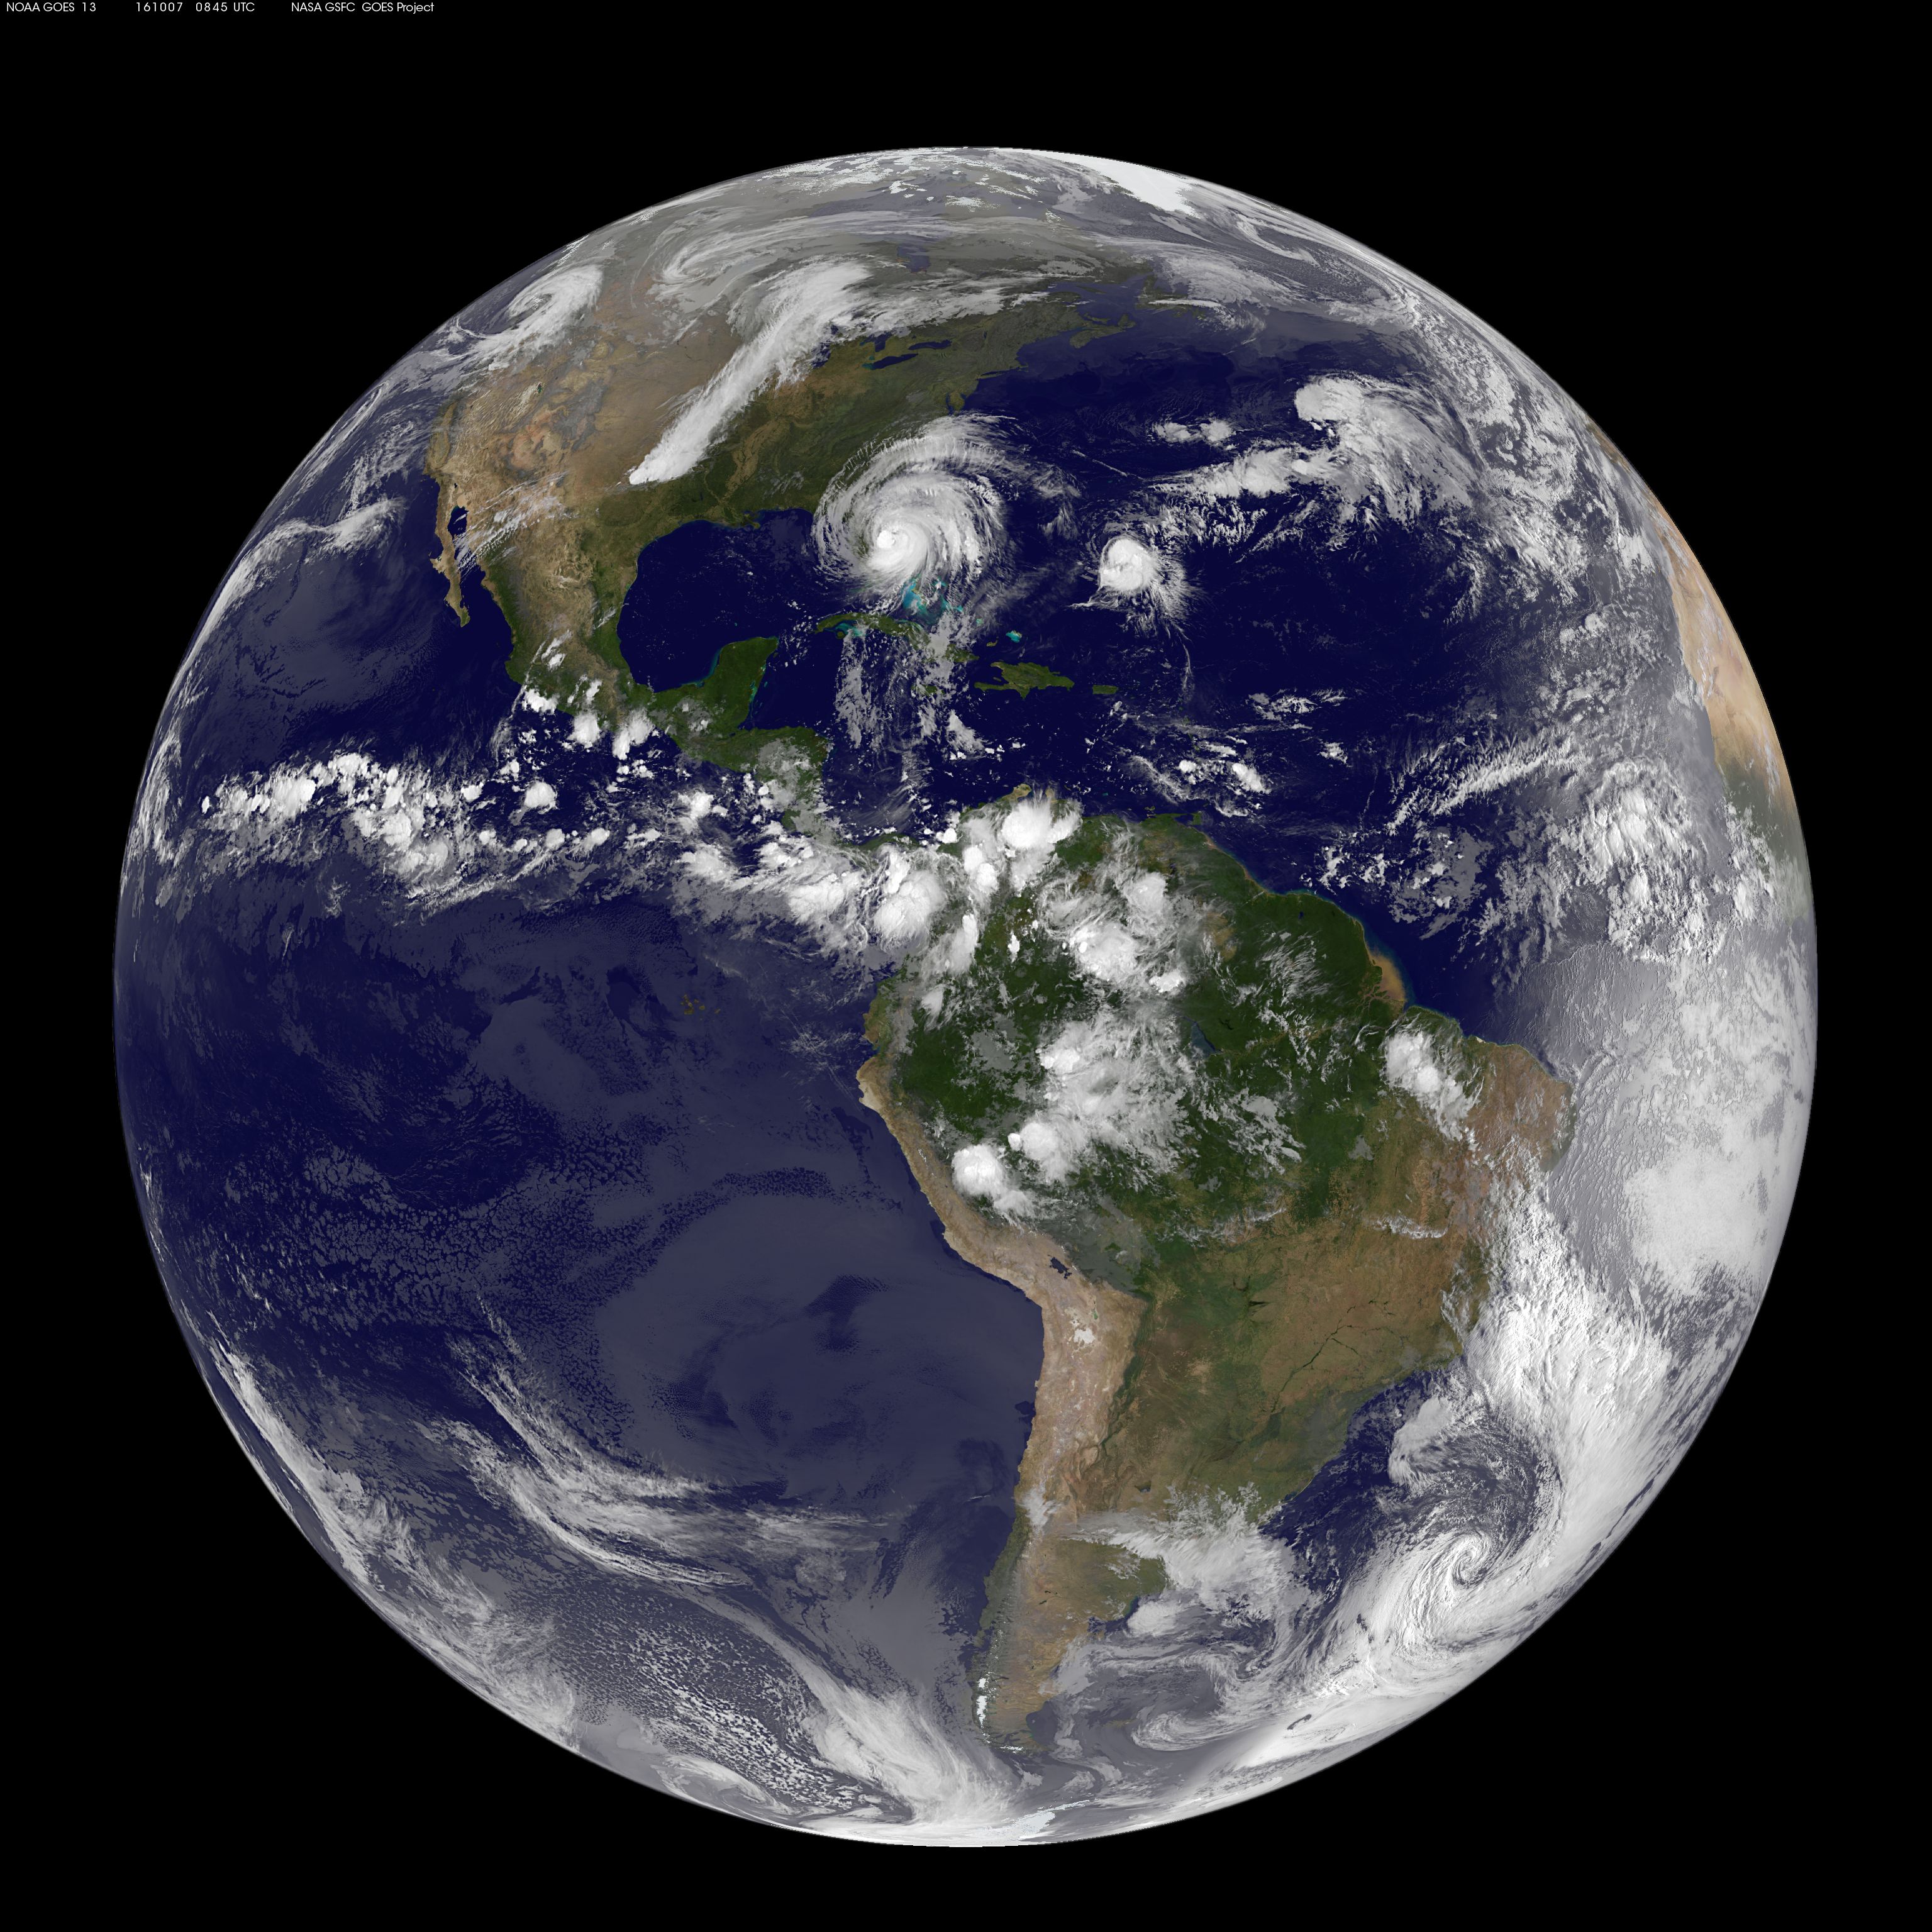

Hurricane Matthew from Space

The most recent view of Matthew from space shows this massive storm converging on the Florida coast. This visible image was captured Oct. 7 at 4:45 a.m. EDT from NOAA's GOES-East satellite.

Credit: NASA/NOAA GOES Project